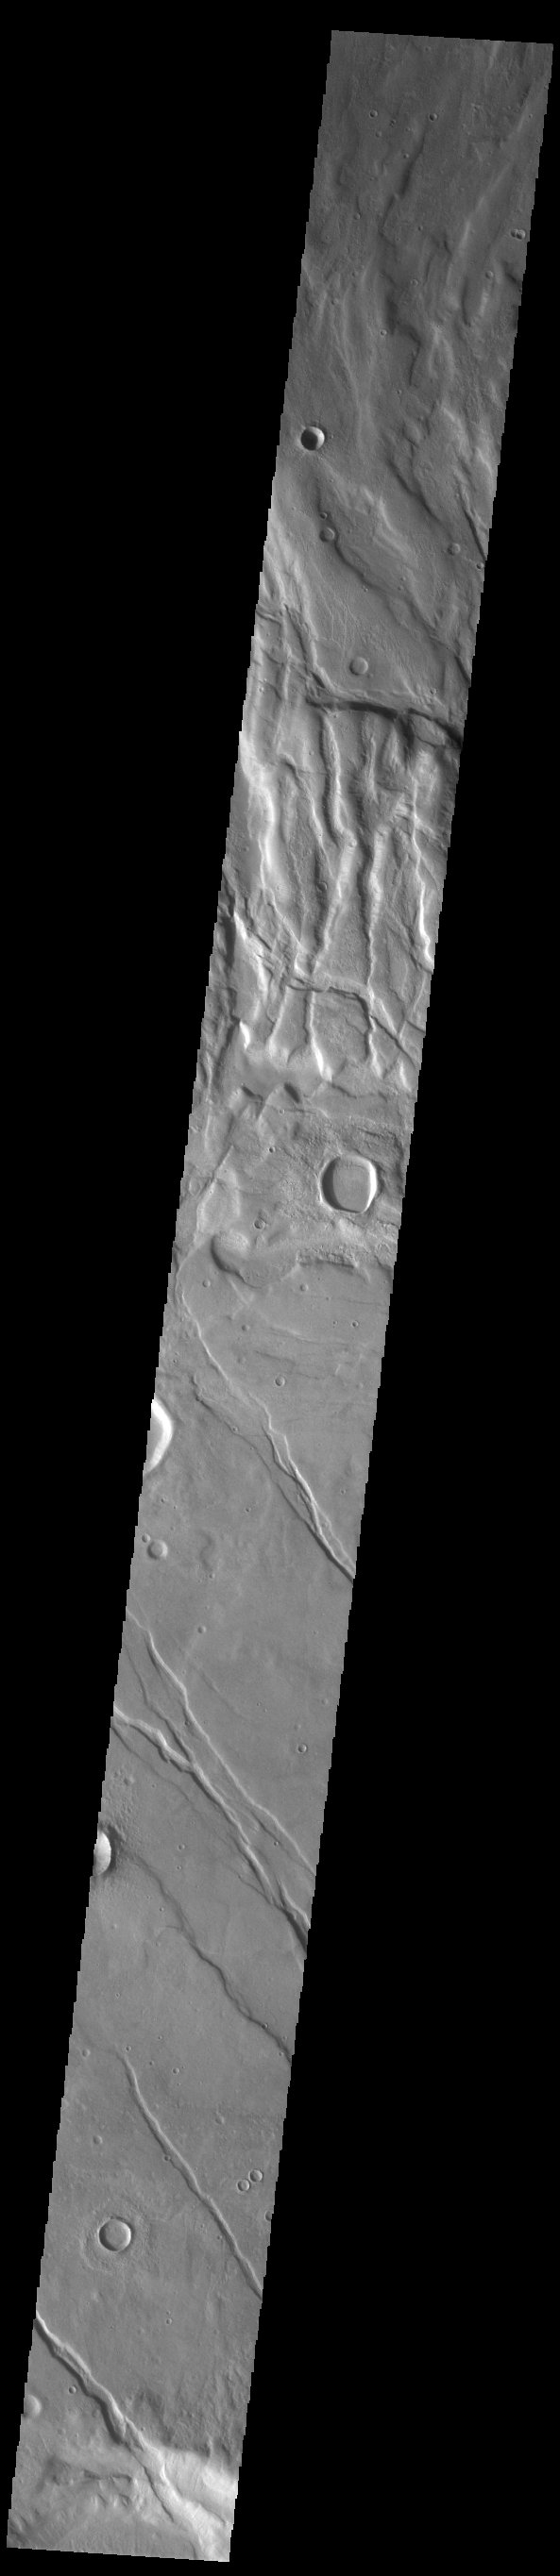

Claritas Fossae

Located between the lava plains of Daedalia Planum and Solis Planum, Claritas Fossae is a graben filled highland. Graben are formed by tectonic activity, where extensional forces stretch the surface allowing blocks of material to slide down between paired faults. These linear grabens are termed fossae. This region of Mars had very active tectonism and volcanism, resulting in the huge volcanos like Arsia Mons and deep chasmata of Valles Marineris. Claritas Fossae was formed prior to the large lava flows of the Tharsis region.

Credit: NASA/JPL-Caltech/ASU